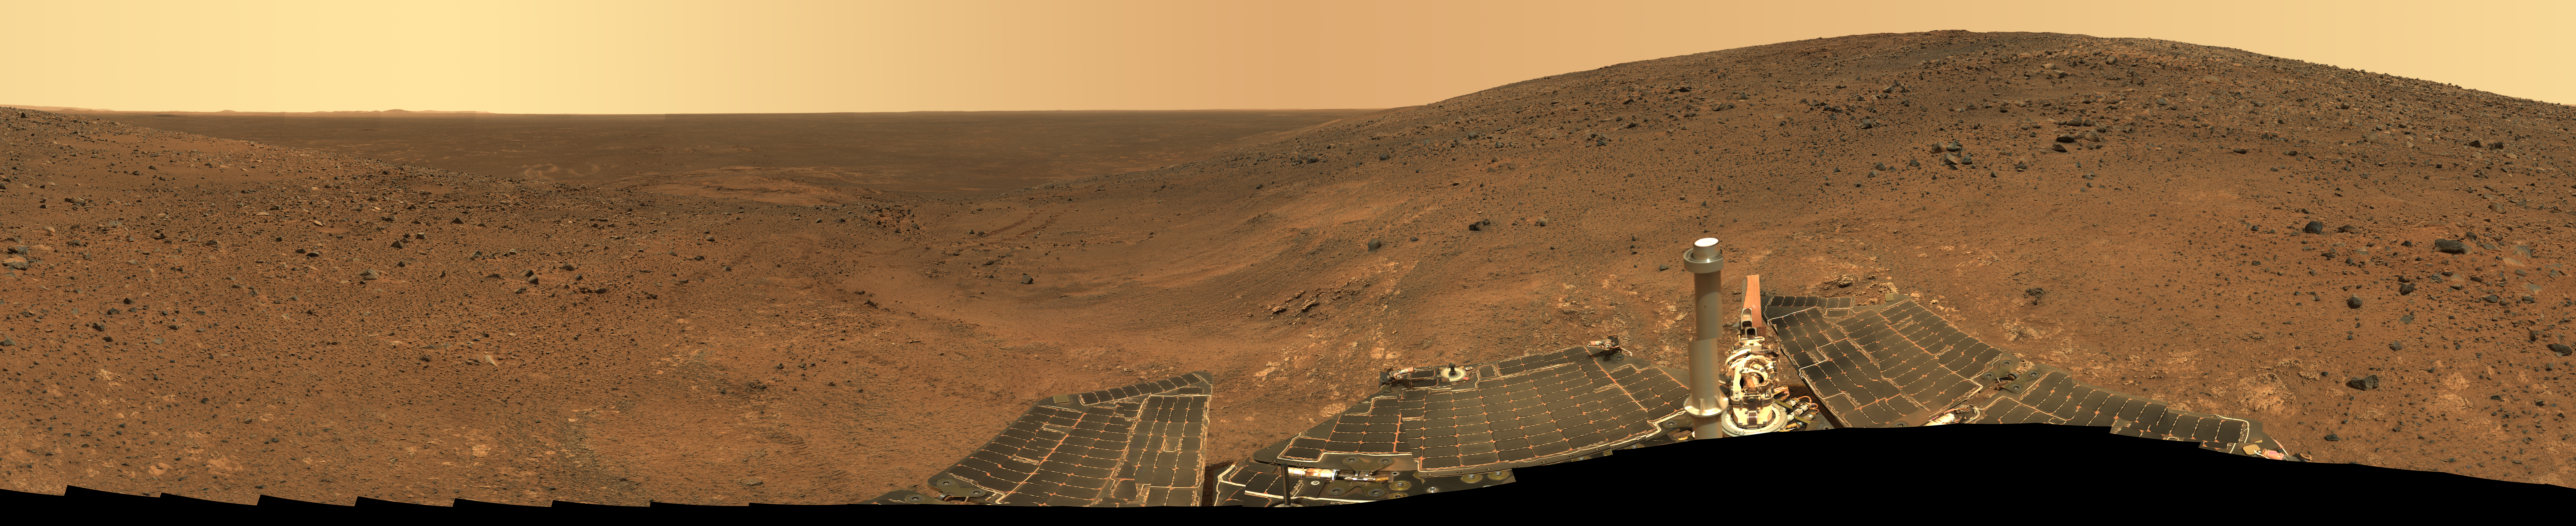

“Independence” Panorama

This is the Spirit “Independence” panorama, acquired on martian days, or sols, 536 to 543 (July 6 to 13, 2005), from a position in the “Columbia Hills” near the summit of “Husband Hill.” The summit of “Husband Hill” is the peak near the right side of this panorama and is about 100 meters (328 feet) away from the rover and about 30 meters (98 feet) higher in elevation. The rocky outcrops downhill and on the left side of this mosaic include “Larry’s Lookout” and “Cumberland Ridge,” which Spirit explored in April, May, and June of 2005.

The panorama spans 360 degrees and consists of 108 individual images, each acquired with five filters of the rover’s panoramic camera. The approximate true color of the mosaic was generated using the camera’s 750-, 530-, and 480-nanometer filters. During the 8 martian days, or sols, that it took to acquire this image, the lighting varied considerably, partly because of imaging at different times of sol, and partly because of small sol-to-sol variations in the dustiness of the atmosphere. These slight changes produced some image seams and rock shadows. These seams have been eliminated from the sky portion of the mosaic to better simulate the vista a person standing on Mars would see. However, it is often not possible or practical to smooth out such seams for regions of rock, soil, rover tracks or solar panels. Such is the nature of acquiring and assembling large panoramas from the rovers.

Credit: NASA/JPL-Caltech/Cornell